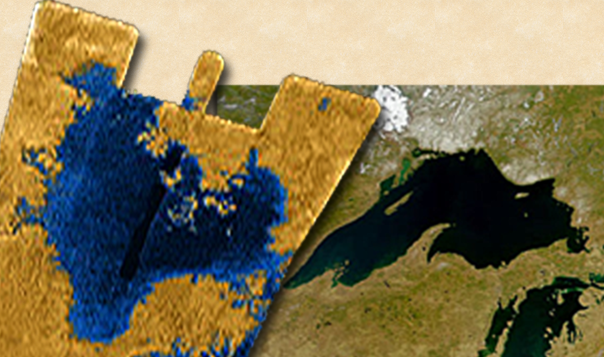

Titan Sea and Lake Superior

Annotated Version

This side-by-side image shows a Cassini radar image (on the left) of what is the largest body of liquid ever found on Titan’s north pole, compared to Lake Superior (on the right). This close-up is part of a larger image (see PIA09182) and offers strong evidence for seas on Titan. These seas are most likely liquid methane and ethane.

This feature on Titan is at least 100,000 square kilometers (39,000 square miles), which is greater in extent than Lake Superior (82,000 square kilometers or 32,000 square miles), which is one of Earth’s largest lakes. The feature covers a greater fraction of Titan than the largest terrestrial inland sea, the Black Sea. The Black Sea covers 0.085 percent of the surface of the Earth; this newly observed body on Titan covers at least 0.12 percent of the surface of Titan. Because of its size, scientists are calling it a sea.

The image on the right is from the Sea-viewing Wide Field-of-view Sensor (SeaWiFS) project, NASA’s Goddard Space Flight Center, Greenbelt, Md.

The Cassini-Huygens mission is a cooperative project of NASA, the European Space Agency and the Italian Space Agency. The Jet Propulsion Laboratory, a division of the California Institute of Technology in Pasadena, manages the mission for NASA’s Science Mission Directorate, Washington, D.C. The Cassini orbiter was designed, developed and assembled at JPL. The radar instrument was built by JPL and the Italian Space Agency, working with team members from the United States and several European countries.

Credit: NASA/JPL-Caltech/GSFC